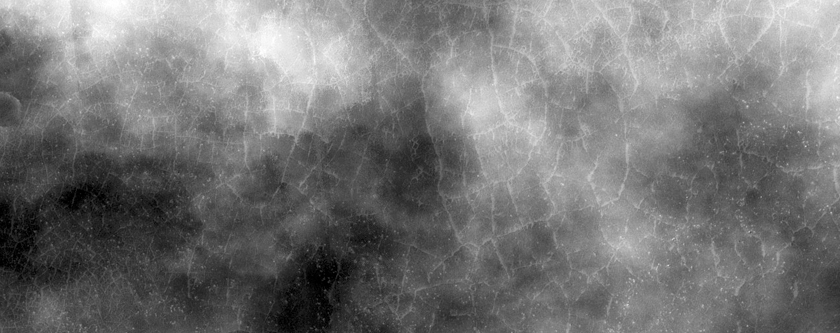

Darn Dust!

This image was acquired to complete a stereo pair over sinuous ridges in Argyre Planitia, but dust clouds kicked up, obscuring most of the surface.

To see this scene without the dust, take a look at ESP_039933_1240.

The University of Arizona, Tucson, operates HiRISE, which was built by Ball Aerospace & Technologies Corp., Boulder, Colorado. NASA’s Jet Propulsion Laboratory, a division of the California Institute of Technology in Pasadena, manages the Mars Reconnaissance Orbiter Project and Mars Science Laboratory Project for NASA’s Science Mission Directorate, Washington.

Credit: NASA/JPL-Caltech/Univ. of Arizona